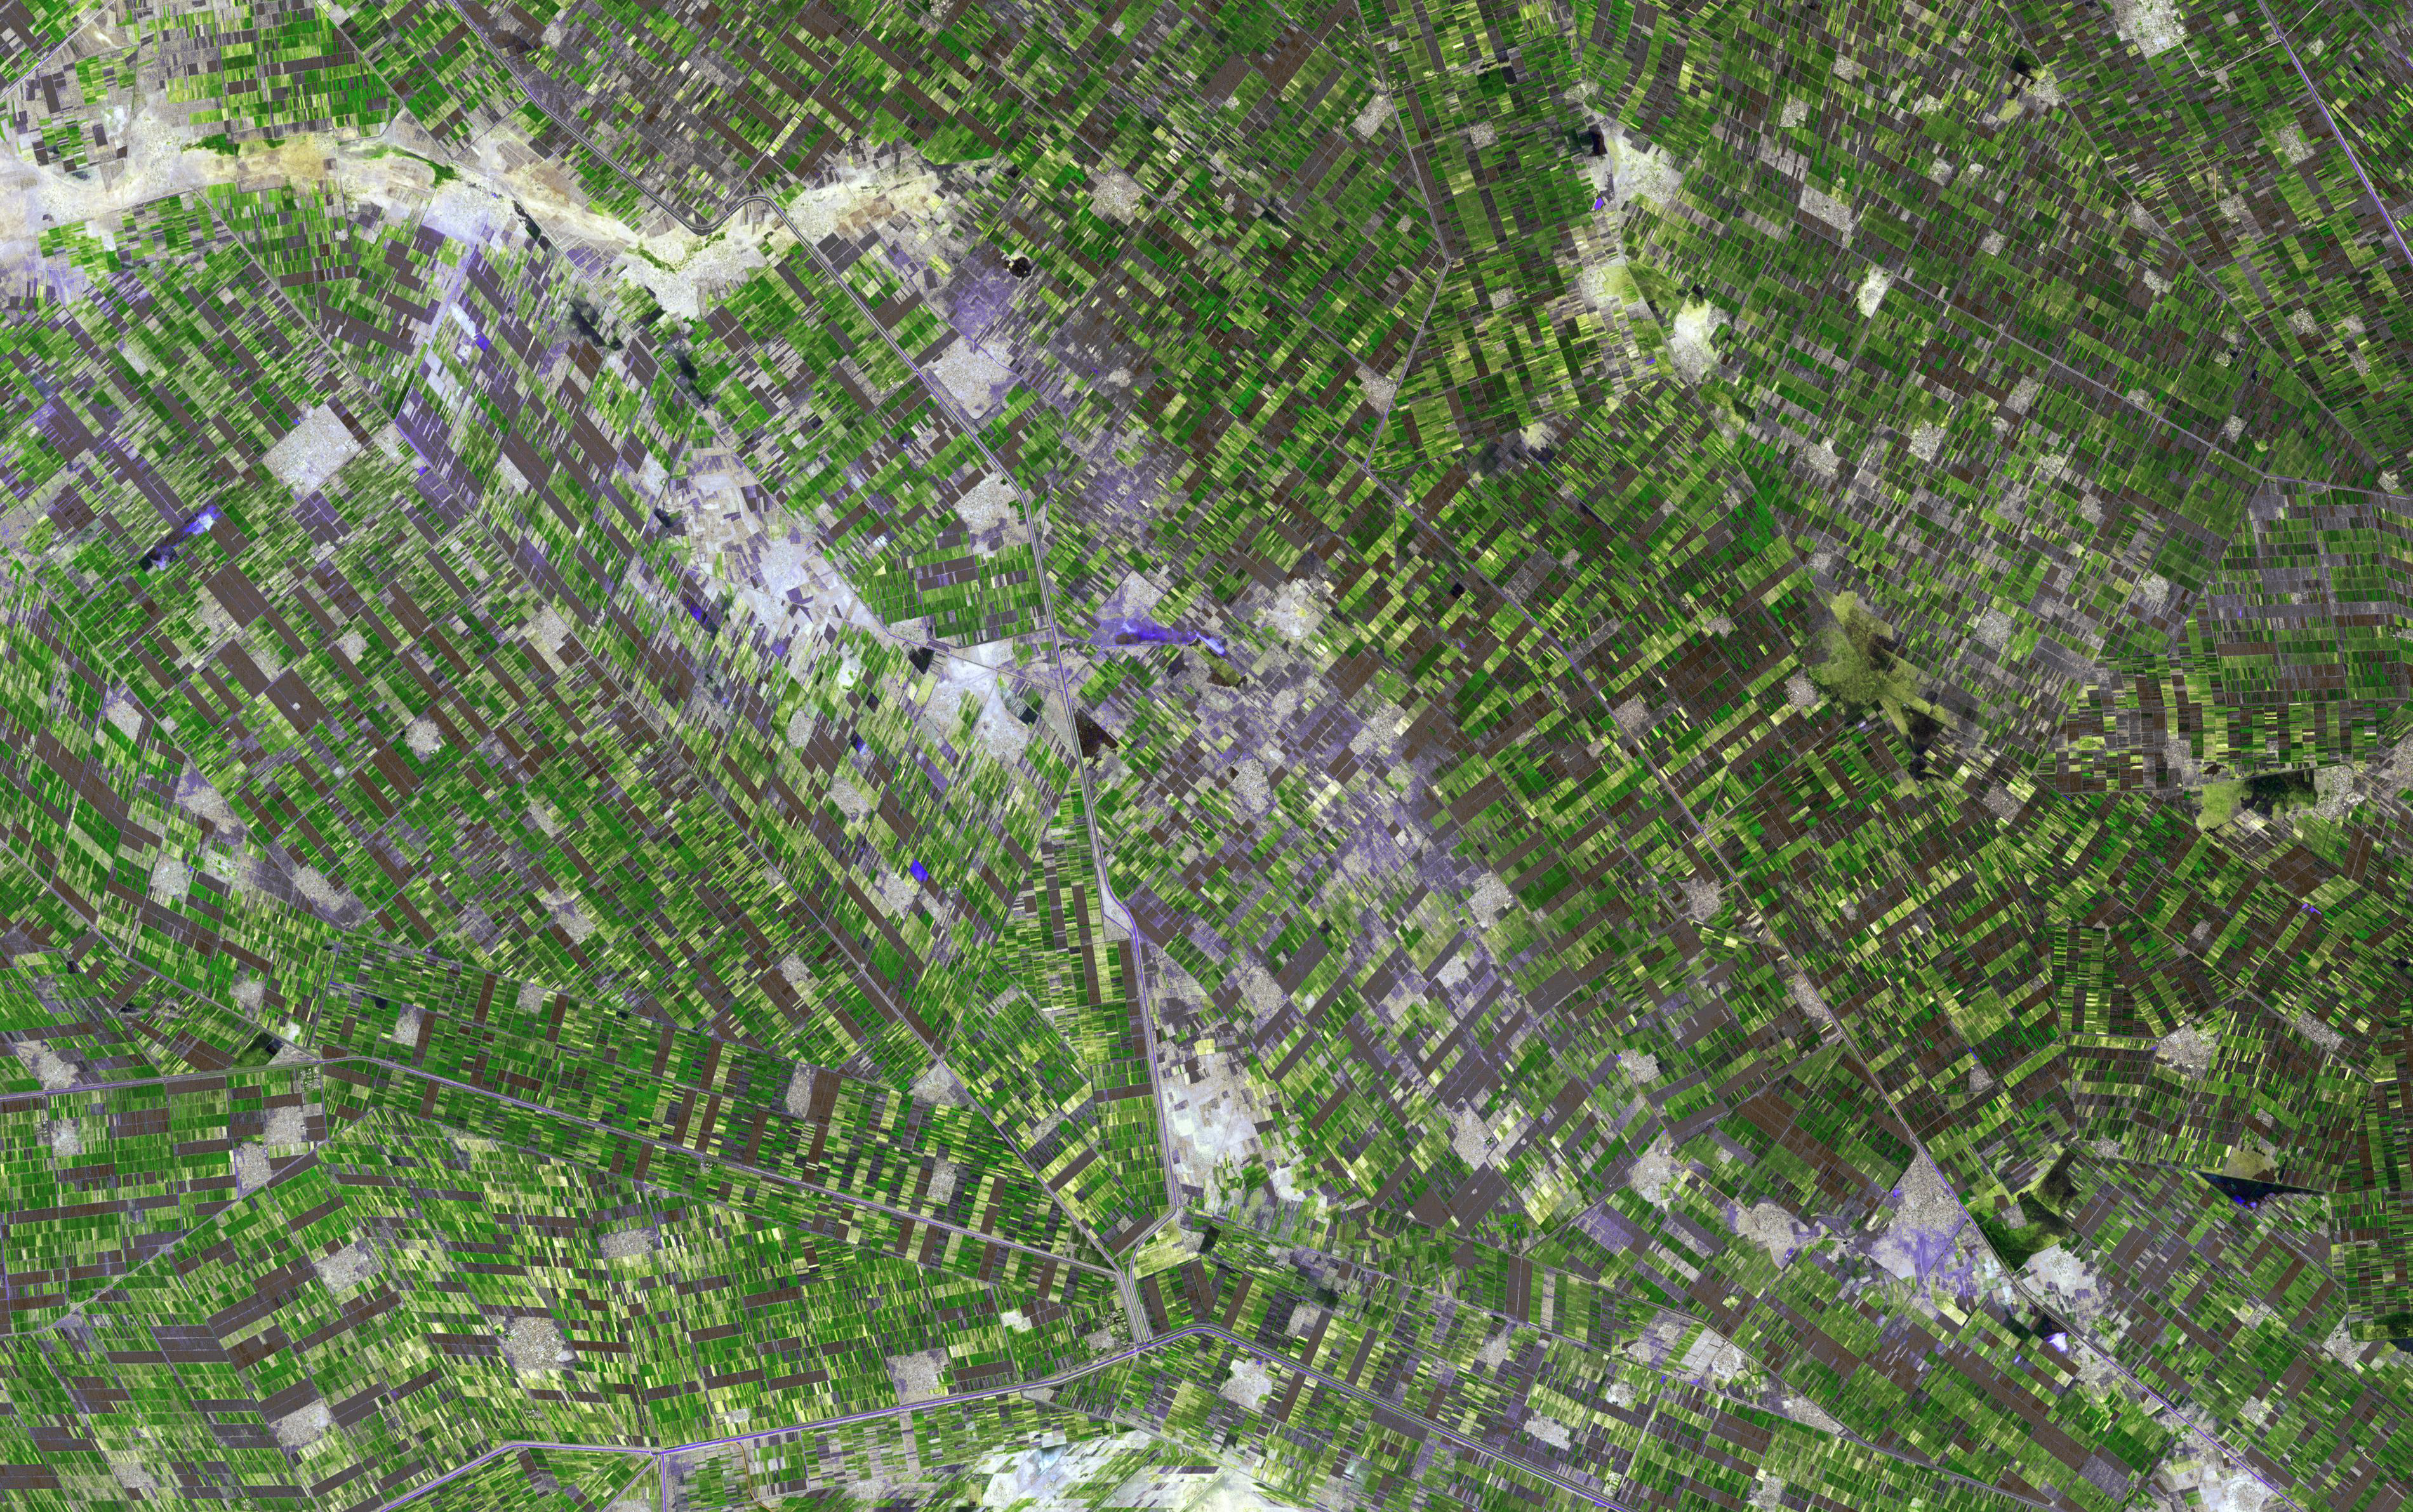

Al Jazirah Province, Sudan

In central Sudan, between the White and Blue Niles south of Khartoum, lies the province of Al Jazirah. Due to its great fertility, the area was targeted as a major cotton growing region, and a network of canals was built to bring water to the fields. It has become Sudan’s major agricultural region, with wheat production replacing about a third of the cotton acreage. The image was acquired November 15, 2009, covers an area of 57 x 36 km, and is located near 14.7 degrees north latitude, 33.1 degrees east longitude.

With its 14 spectral bands from the visible to the thermal infrared wavelength region and its high spatial resolution of 15 to 90 meters (about 50 to 300 feet), ASTER images Earth to map and monitor the changing surface of our planet. ASTER is one of five Earth-observing instruments launched Dec. 18, 1999, on Terra. The instrument was built by Japan’s Ministry of Economy, Trade and Industry. A joint U.S./Japan science team is responsible for validation and calibration of the instrument and data products.

The broad spectral coverage and high spectral resolution of ASTER provides scientists in numerous disciplines with critical information for surface mapping and monitoring of dynamic conditions and temporal change. Example applications are: monitoring glacial advances and retreats; monitoring potentially active volcanoes; identifying crop stress; determining cloud morphology and physical properties; wetlands evaluation; thermal pollution monitoring; coral reef degradation; surface temperature mapping of soils and geology; and measuring surface heat balance.

The U.S. science team is located at NASA’s Jet Propulsion Laboratory, Pasadena, Calif. The Terra mission is part of NASA’s Science Mission Directorate, Washington, D.C.

Credit: NASA/GSFC/METI/ERSDAC/JAROS, and U.S./Japan ASTER Science Team